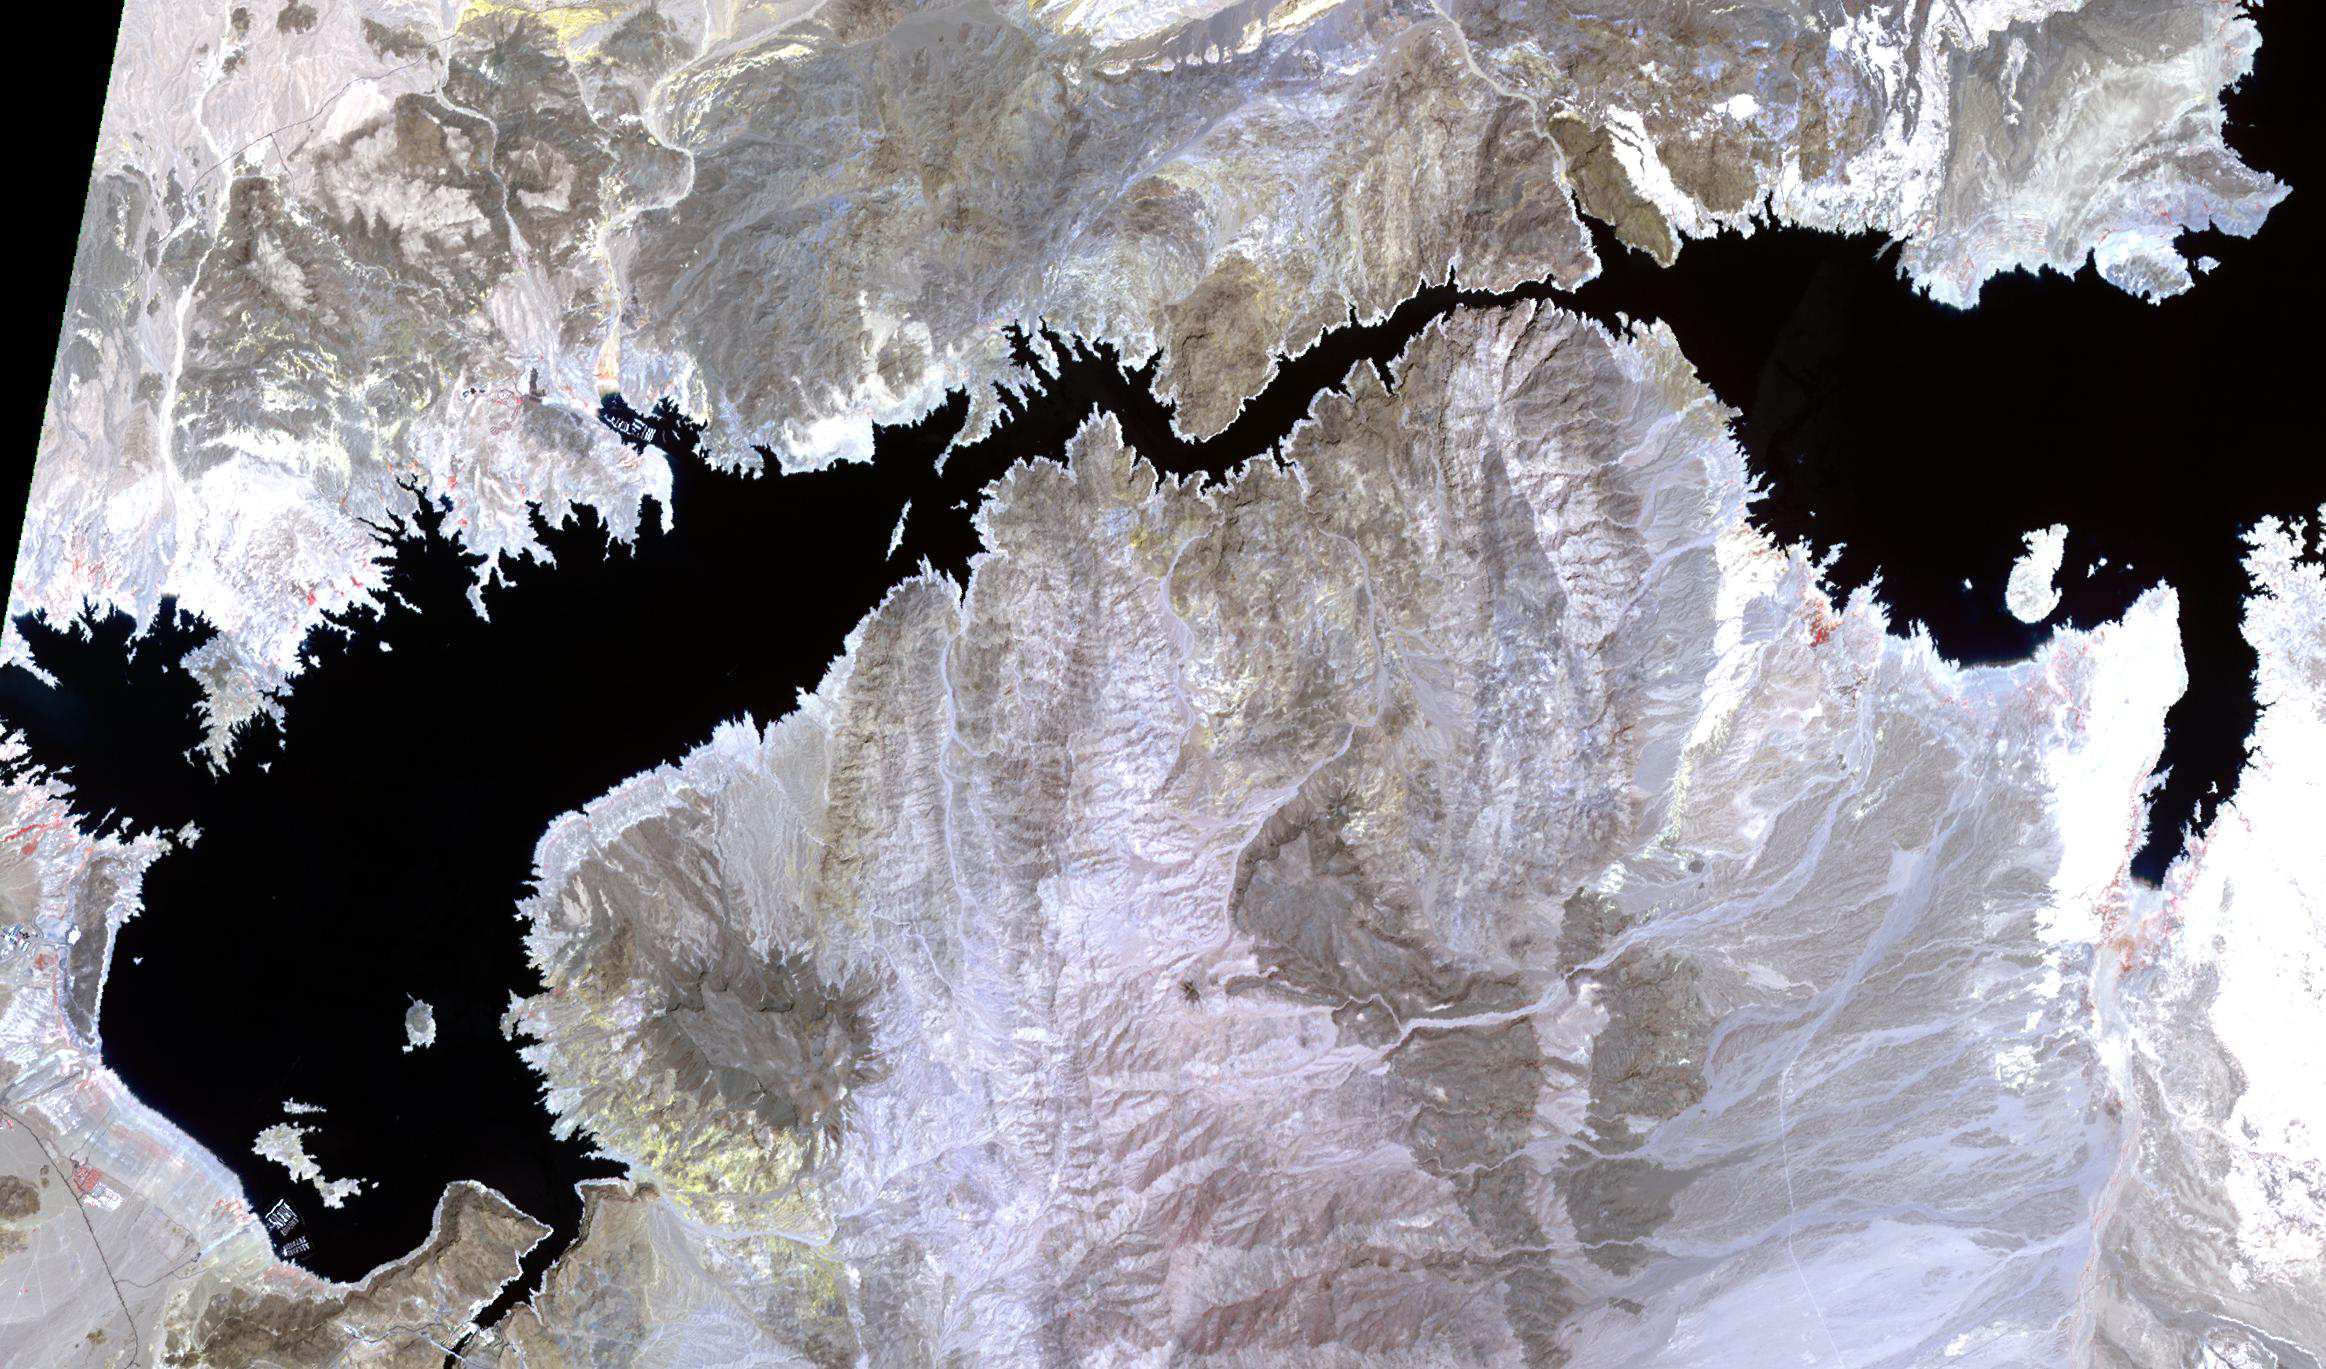

Lake Mead-2022

Lake Mead, 2000

Lake Mead, America’s largest reservoir, on the Colorado River between Nevada and Arizona, has shrunk to historic lows, dropping to about 30% of its capacity. The reservoir provides water to 25 million people in California, Arizona, Nevada, and Mexico. The water level has fallen from 1204 feet in 2000, to an all-time low of 1049″ yesterday. The images were acquired May 19, 2000 and May 25 2022, cover an area of 20.5 by 34.9 km, and are located at 36.1 degrees north, 114.6 degrees west.

With its 14 spectral bands from the visible to the thermal infrared wavelength region and its high spatial resolution of about 50 to 300 feet (15 to 90 meters), ASTER images Earth to map and monitor the changing surface of our planet. ASTER is one of five Earth-observing instruments launched Dec. 18, 1999, on Terra. The instrument was built by Japan’s Ministry of Economy, Trade and Industry. A joint U.S./Japan science team is responsible for validation and calibration of the instrument and data products.

The broad spectral coverage and high spectral resolution of ASTER provides scientists in numerous disciplines with critical information for surface mapping and monitoring of dynamic conditions and temporal change. Example applications are monitoring glacial advances and retreats; monitoring potentially active volcanoes; identifying crop stress; determining cloud morphology and physical properties; wetlands evaluation; thermal pollution monitoring; coral reef degradation; surface temperature mapping of soils and geology; and measuring surface heat balance.

The U.S. science team is located at NASA’s Jet Propulsion Laboratory in Pasadena, Calif. The Terra mission is part of NASA’s Science Mission Directorate, Washington.

Credit: NASA/METI/AIST/Japan Space Systems, and U.S./Japan ASTER Science Team